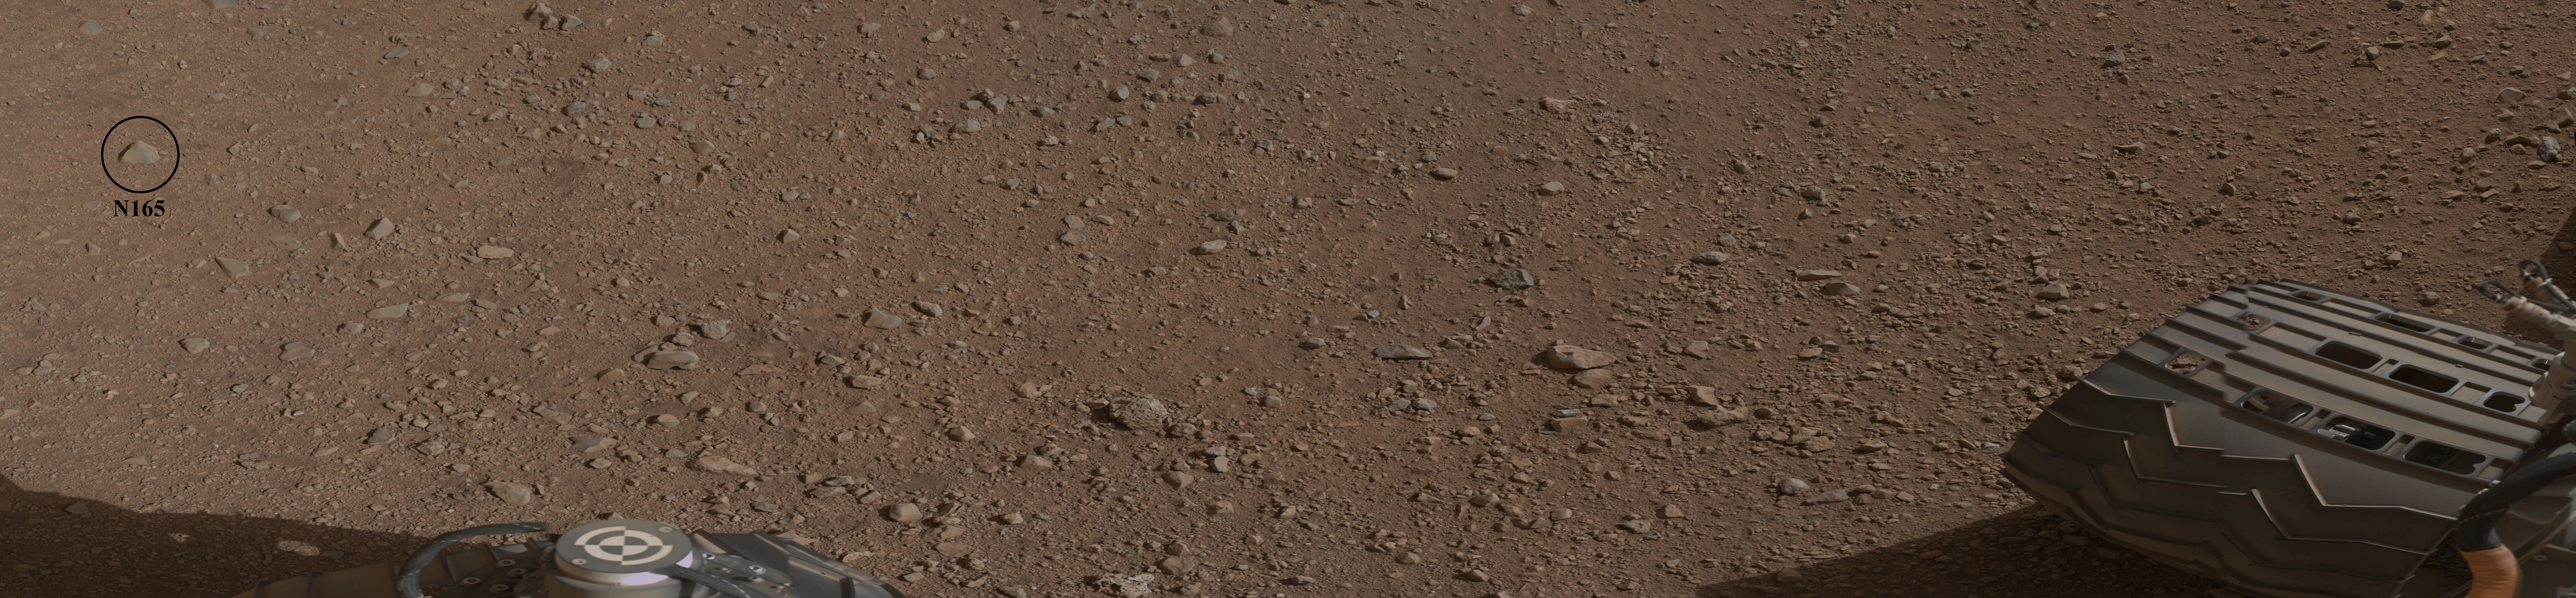

Curiosity’s First Rock Star

This mosaic image shows the first target NASA’s Curiosity rover aims to zap with its Chemistry and Camera (ChemCam) instrument. ChemCam will be firing a laser at this rock, provisionally named N165, and analyzing the glowing, ionized gas, called plasma, that the laser excites. The instrument will analyze that spark with a telescope and identify the chemical elements in the target.

The rock is just off to the right of the rover. This image is part of a set of images obtained by Curiosity’s Mast Camera on Aug. 8 PDT (Aug. 9 EDT). See PIA16051 for the larger mosaic.

JPL manages the Mars Science Laboratory/Curiosity for NASA’s Science Mission Directorate in Washington. The rover was designed, developed and assembled at JPL, a division of the California Institute of Technology in Pasadena.

Credit: NASA/JPL-Caltech/MSSS/LANL